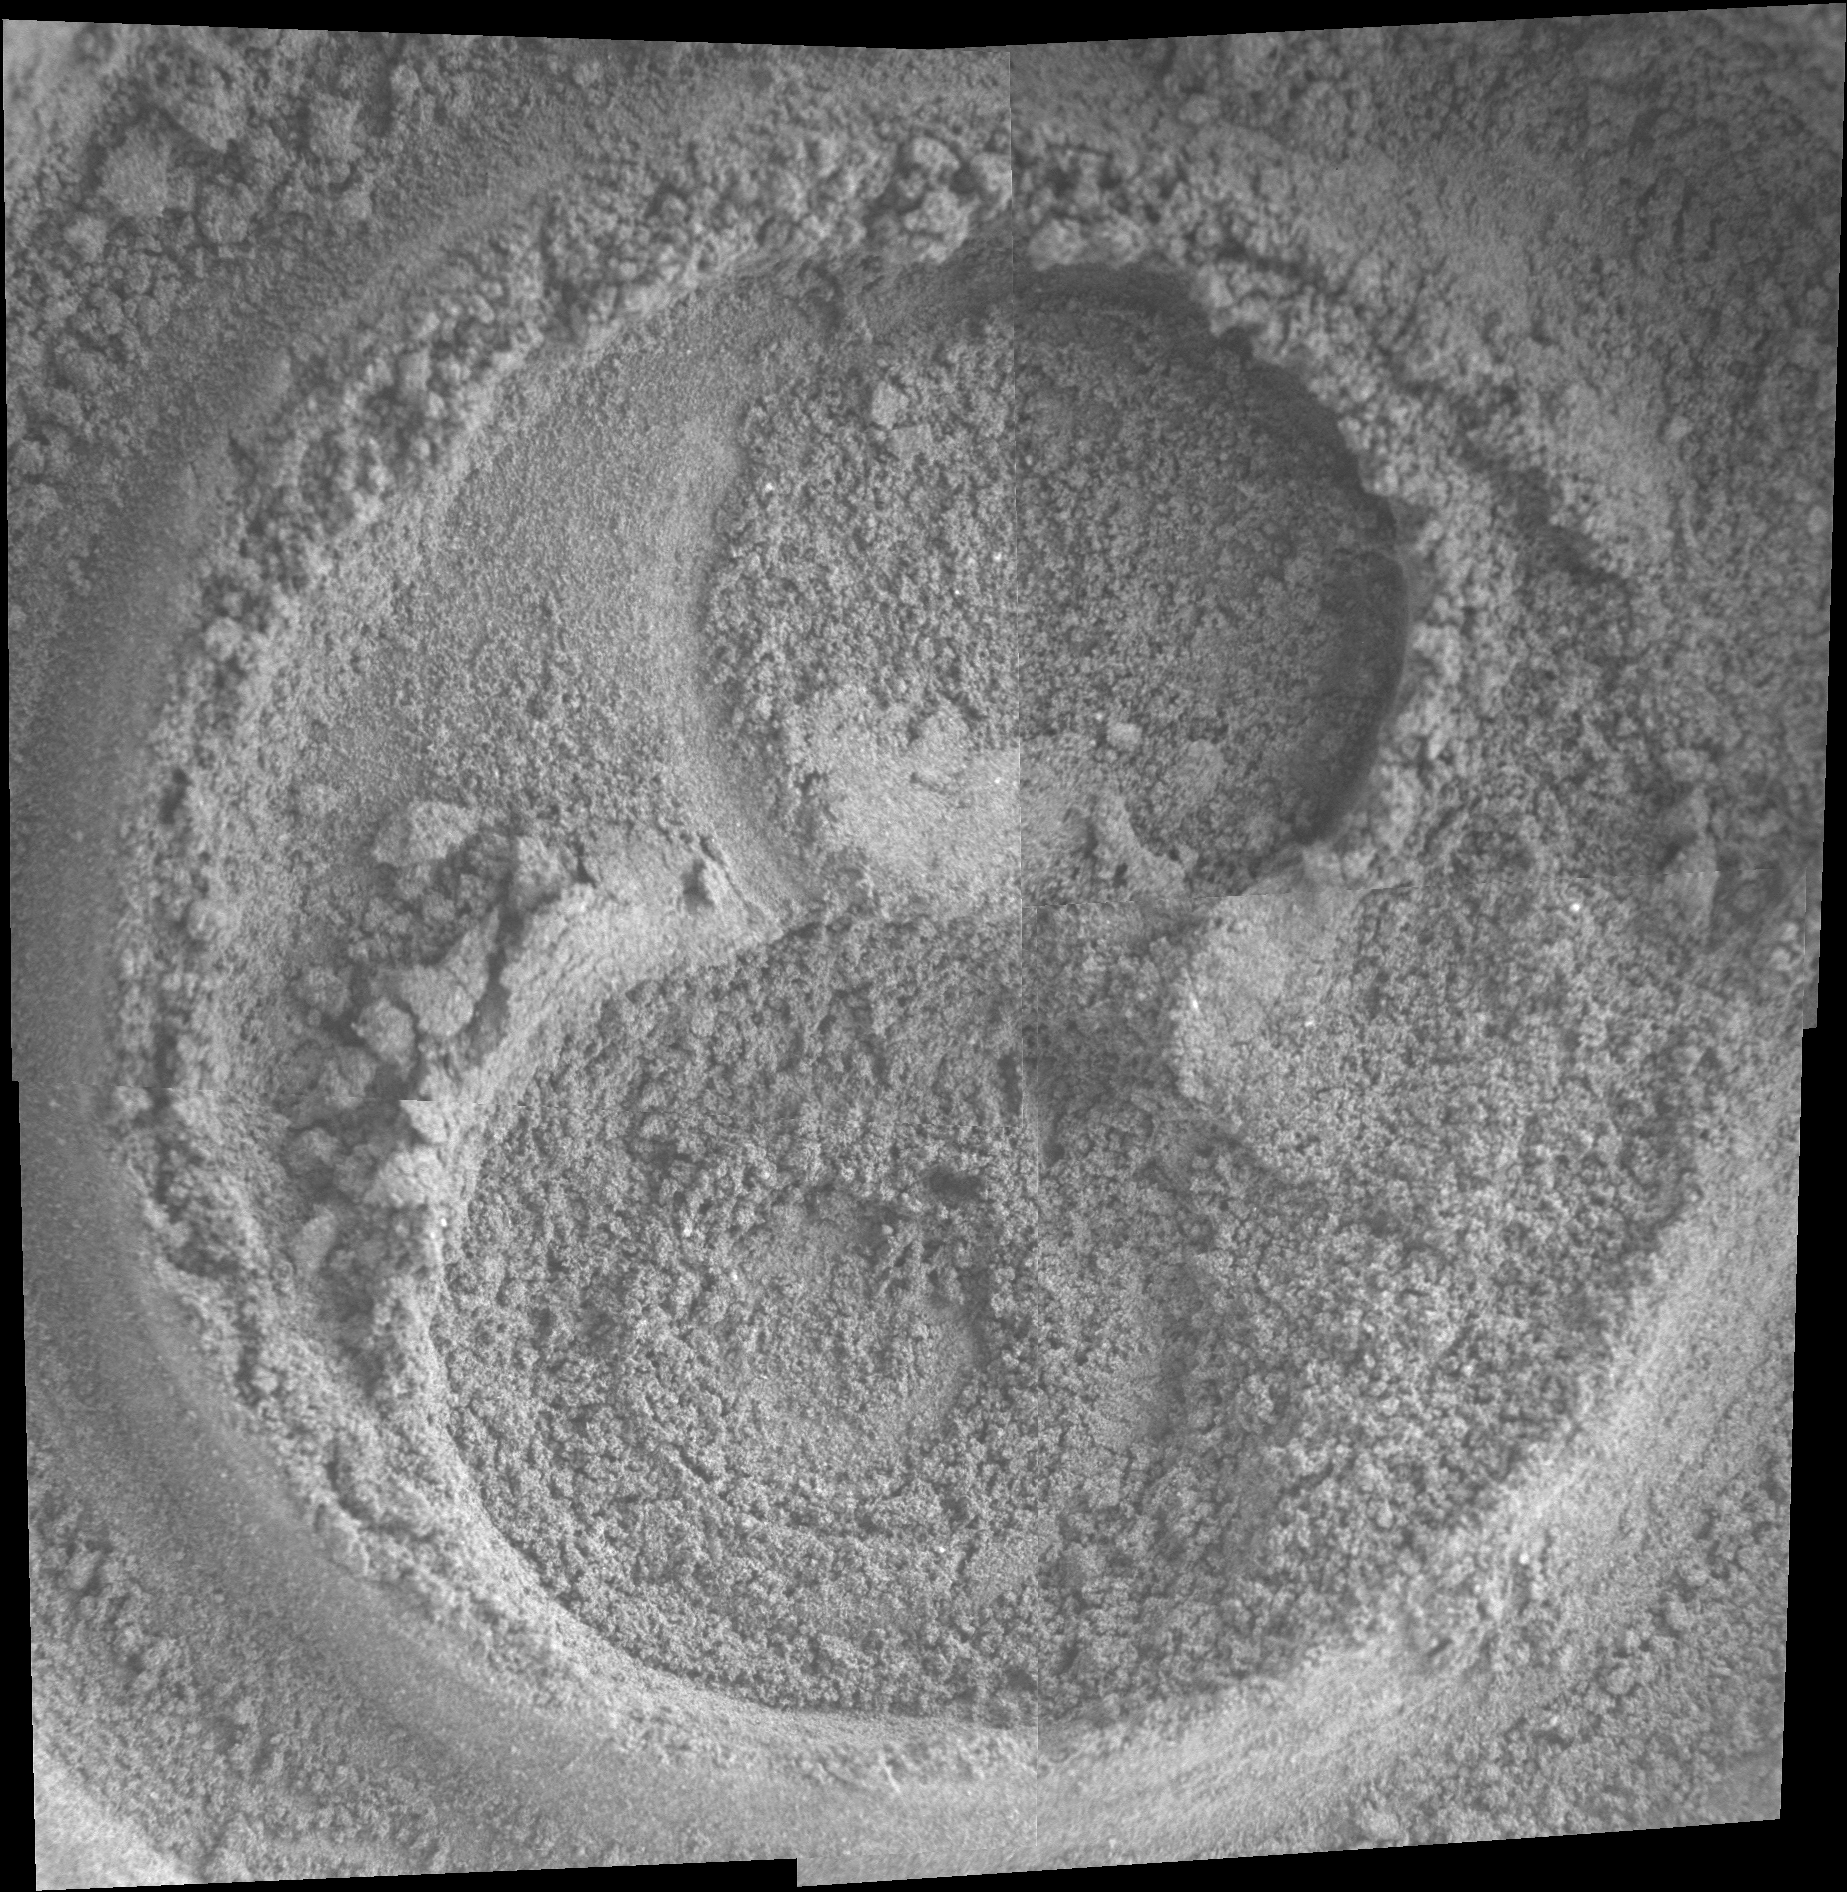

Looking for Changes in Soil over Time

The grinding teeth have worn away on the rock abrasion tool of NASA’s Mars Exploration Rover Spirit (after exposing interiors of five time more rock targets than its design goal of three rocks) but the tool still has useful wire bristles for brushing targets. In this image, a figure-eight-like imprint in the Martian soil marks the spot where Spirit has begun examining subsurface deposits layer by layer. The circular indentations resulted from brushing by the rock abrasion tool, one of several instruments on the rover’s robotic arm. As an effective brushing tool it is now fulfilling a soil profiling experiment on a target called “Progress.”

The experiment is a multi-step process of carefully brushing away fine layers of soil and then using the Moessbauer and alpha particle X-ray spectrometers, microscopic imager, and panoramic camera to examine the exposed surfaces during the long Martian winter.

This view is a mosaic of exposures taken by Spirit’s microscopic imager during the rover’s 830th Martian day (May 4, 2006). The total area shown is about 6 centimeters (2.4 inches) square.

Credit: NASA/JPL/Cornell/USGS